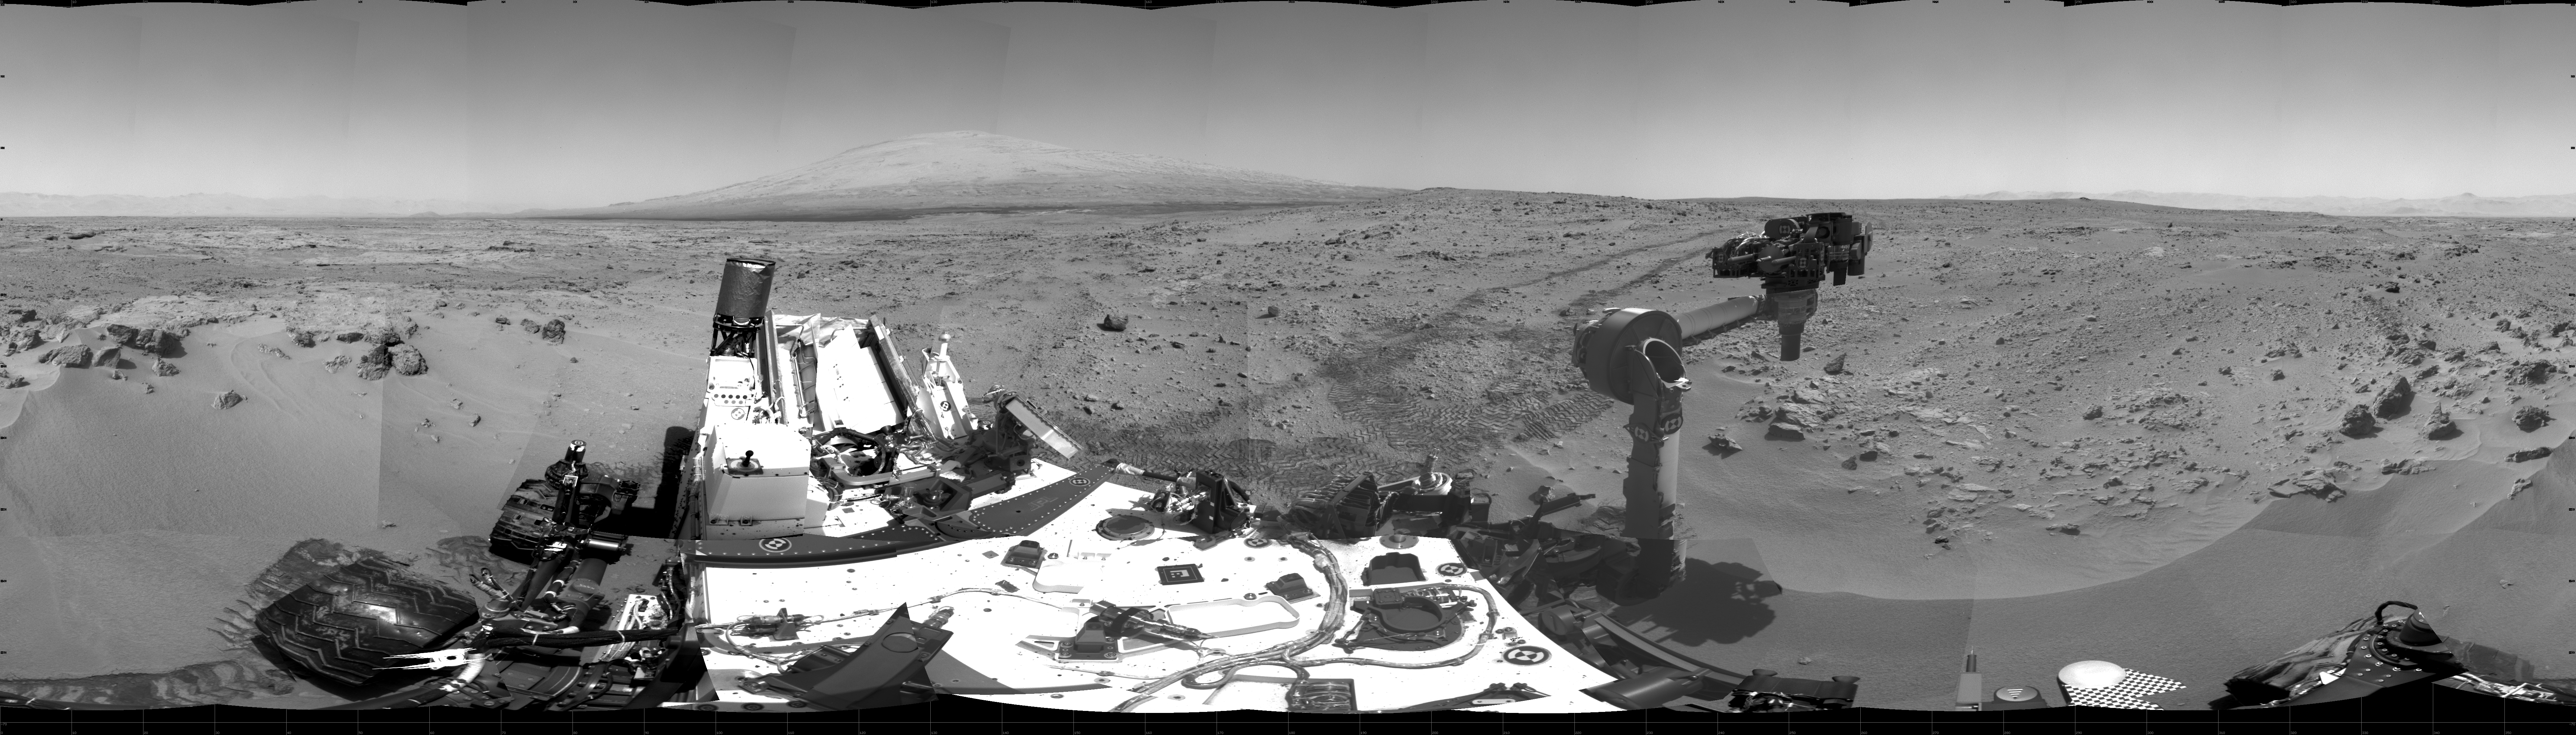

Curiosity’s Location During First Scooping

This 360-degree scene shows the surroundings of the location where NASA’s Mars rover Curiosity arrived on the 59th Martian day, or sol, of the rover’s mission on Mars (Oct. 5, 2012). It is a mosaic of images taken by Curiosity’s Navigation Camera (Navcam) on sols 59 and 60.

Smooth surfaces of the windblown sand and dust of the “Rocknest” area, in the foreground, are what signaled from a distance that this might be an appropriate place to spend about three weeks collecting and using the mission’s first few scoopfuls of soil. The rover scooped up its first sample on Sol 61 (Oct. 7, 2012).

South is at the center of this panorama, north at both ends. Mount Sharp is on the horizon in the southeast. The “Glenelg” area planned as the next destination lies to the east. Tracks that Curiosity’s wheels made while driving toward Rocknest recede toward the west. For scale, Curiosity leaves parallel tracks about 9 feet (2.7 meters) apart.

The scene is presented here as a cylindrical projection.

JPL manages the Mars Science Laboratory/Curiosity for NASA’s Science Mission Directorate in Washington. The rover was designed, developed and assembled at JPL, a division of the California Institute of Technology in Pasadena.

Credit: NASA/JPL-Caltech